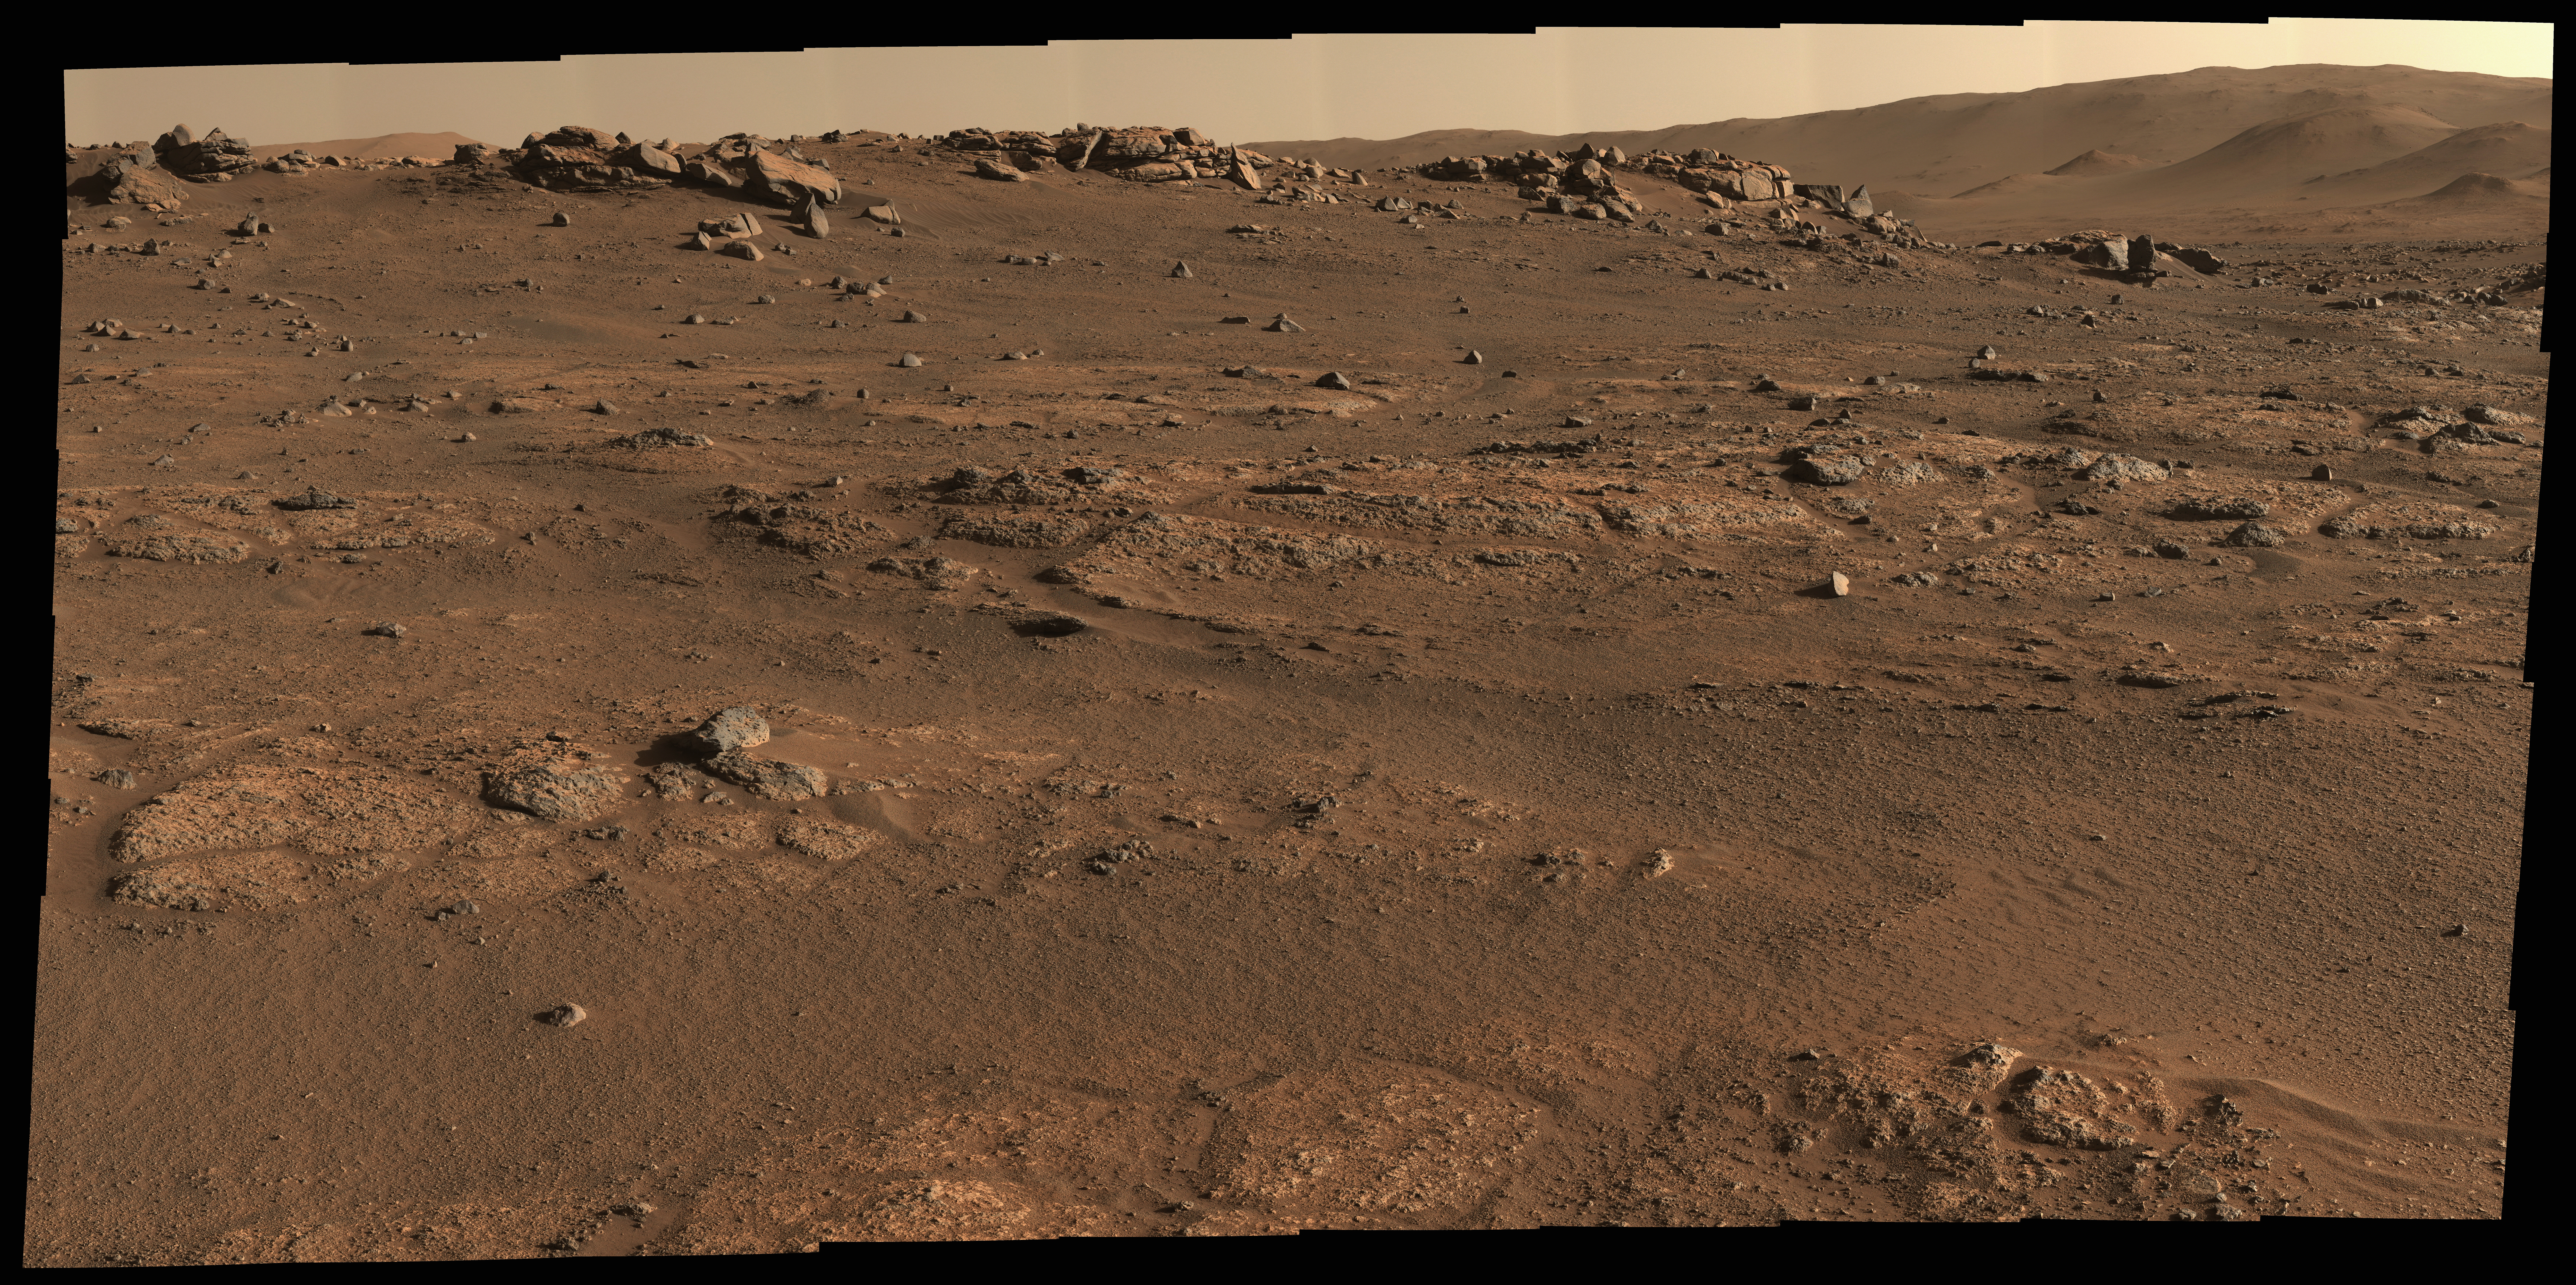

Perseverance’s Office on Mars

NASA’s Perseverance Mars rover used its Mastcam-Z camera system to create this panorama of its first drill site. Scientists will be looking for a rock to drill somewhere in this.

Perseverance’s team has nicknamed this region the “Crater Floor Fractured Rough” unit. The flat, light-colored stones are informally referred to as “paver rocks” and will be the first type from which Perseverance will collect a sample for planned return to Earth by subsequent missions. Small hills to the south of the rover and the sloping inner walls of the Jezero Crater rim fill the distant background of this view.

The panorama is stitched together from 70 individual images taken on July 28, 2021, the 155th Martian day, or sol, of the mission. This panorama is seen here in natural color (main image) and enhanced color (Figure 1).

The Mastcam-Z investigation is led and operated by Arizona State University in Tempe, working in collaboration with Malin Space Science Systems in San Diego, California, on the design, fabrication, testing, and operation of the cameras, and in collaboration with the Neils Bohr Institute of the University of Copenhagen on the design, fabrication, and testing of the calibration targets.

A key objective for Perseverance’s mission on Mars is astrobiology, including the search for signs of ancient microbial life. The rover will characterize the planet’s geology and past climate, pave the way for human exploration of the Red Planet, and be the first mission to collect and cache Martian rock and regolith (broken rock and dust).

Subsequent NASA missions, in cooperation with ESA (European Space Agency), would send spacecraft to Mars to collect these sealed samples from the surface and return them to Earth for in-depth analysis.

The Mars 2020 Perseverance mission is part of NASA’s Moon to Mars exploration approach, which includes Artemis missions to the Moon that will help prepare for human exploration of the Red Planet.

JPL, which is managed for NASA by Caltech in Pasadena, California, built and manages operations of the Perseverance rover.

Credit: NASA/JPL-Caltech/ASU/MSSS